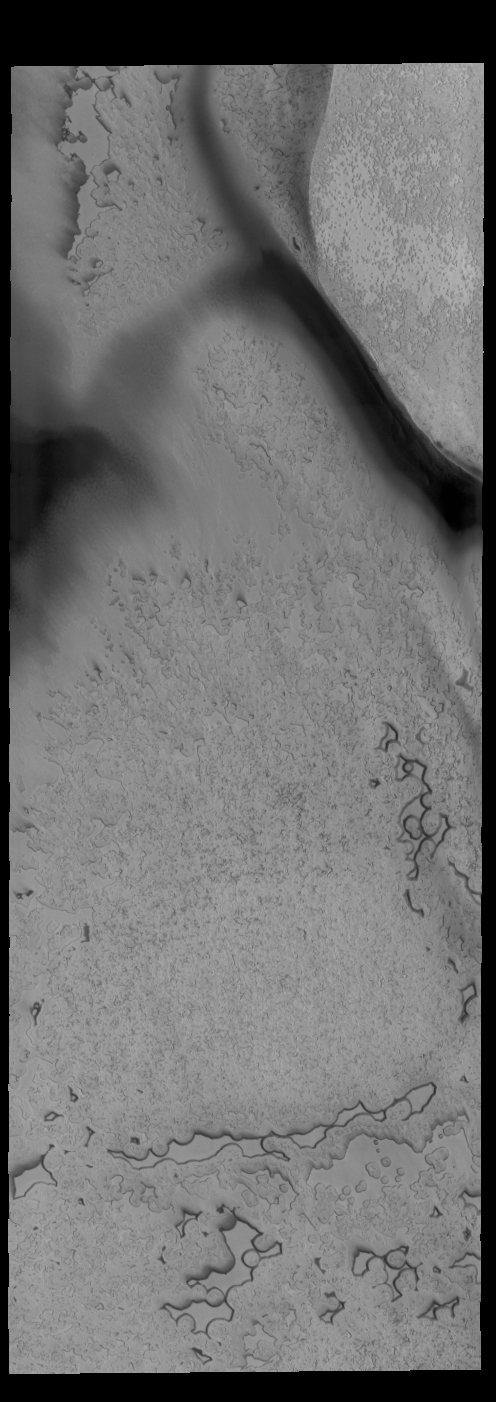

South Polar Textures

This VIS image shows part of the surface of the south polar cap. Collected at the end of southern summer, most of the ice is frost free and different textures are readily apparent. The dark bands are troughs in the ice.

Credit: NASA/JPL-Caltech/ASU